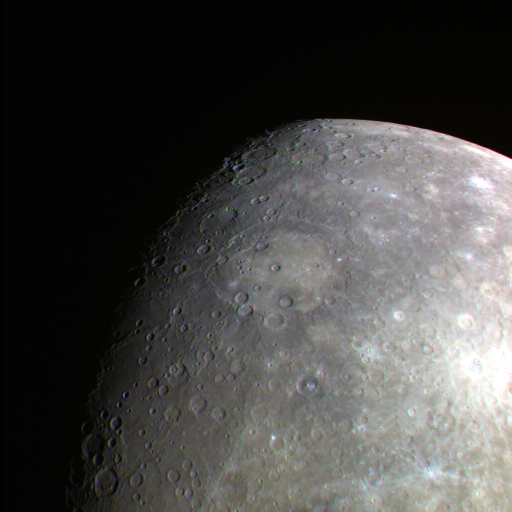

A Terminator and Limb Together

This color image image shows a unique view of both Mercury’s terminator and limb. Visible in the center of the image is Rembrandt, whose floor appears slightly lighter than the outer ring of the basin.

The MESSENGER spacecraft is the first ever to orbit the planet Mercury, and the spacecraft’s seven scientific instruments and radio science investigation are unraveling the history and evolution of the Solar System’s innermost planet. Visit the Why Mercury? section of this website to learn more about the key science questions that the MESSENGER mission is addressing. During the one-year primary mission, MDIS is scheduled to acquire more than 75,000 images in support of MESSENGER’s science goals.

Date acquired: July 05, 2011
Image Mission Elapsed Time (MET): 218359401, 218359407, 218359399
Image ID: 466473, 466477, 466472
Instrument: Wide Angle Camera (WAC) of the Mercury Dual Imaging System (MDIS)
WAC filter: 9 (1000 nanometers), 7 (750 nanometers), 6 (430 nanometers) as red-green-blue
Center Latitude: -33.21°
Center Longitude: 83.53° E
Resolution: 5213 meters/pixel
Scale: Rembrandt’s diameter is 715 kilometers (444 miles)

These images are from MESSENGER, a NASA Discovery mission to conduct the first orbital study of the innermost planet, Mercury. For information regarding the use of images, see the MESSENGER image use policy.

Credit: NASA/Johns Hopkins University Applied Physics Laboratory/Carnegie Institution of Washington